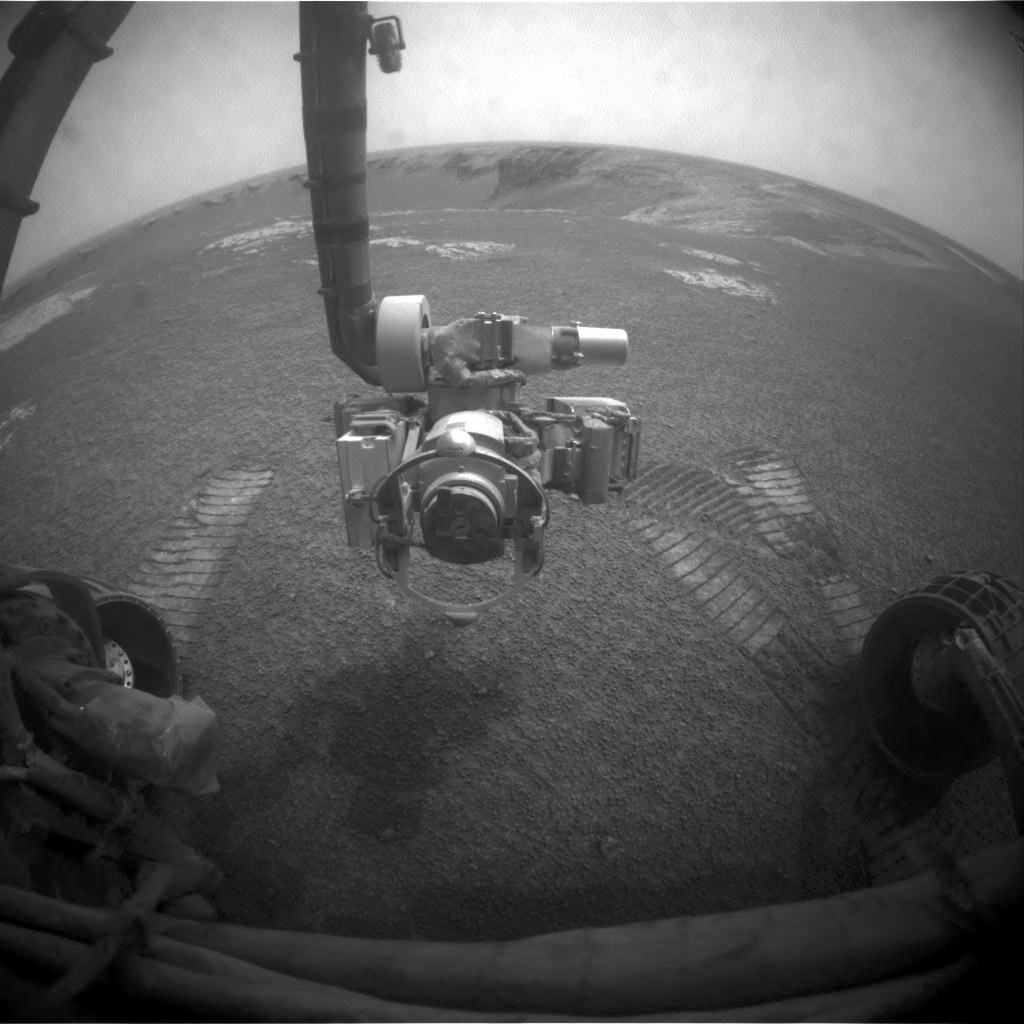

After Opportunity’s First Drive in Six Weeks

NASA’s Mars Exploration Rover Opportunity used its front hazard-identification camera to obtain this image at the end of a drive on the rover’s 1,271st sol, or Martian day (Aug. 21, 2007).

Due to sun-obscuring dust storms limiting the rover’s supply of solar energy, Opportunity had not driven since sol 1,232 (July 12, 2007). On sol 1,271, after the sky above Opportunity had been gradually clearing for more than two weeks, the rover rolled 13.38 meters (44 feet). Wheel tracks are visible in front of the rover because the drive ended with a short test of driving backwards.

Opportunity’s turret of four tools at the end of the robotic arm fills the center of the image. Victoria Crater, site of the rover’s next science targets, lies ahead.

Credit: NASA/JPL-Caltech